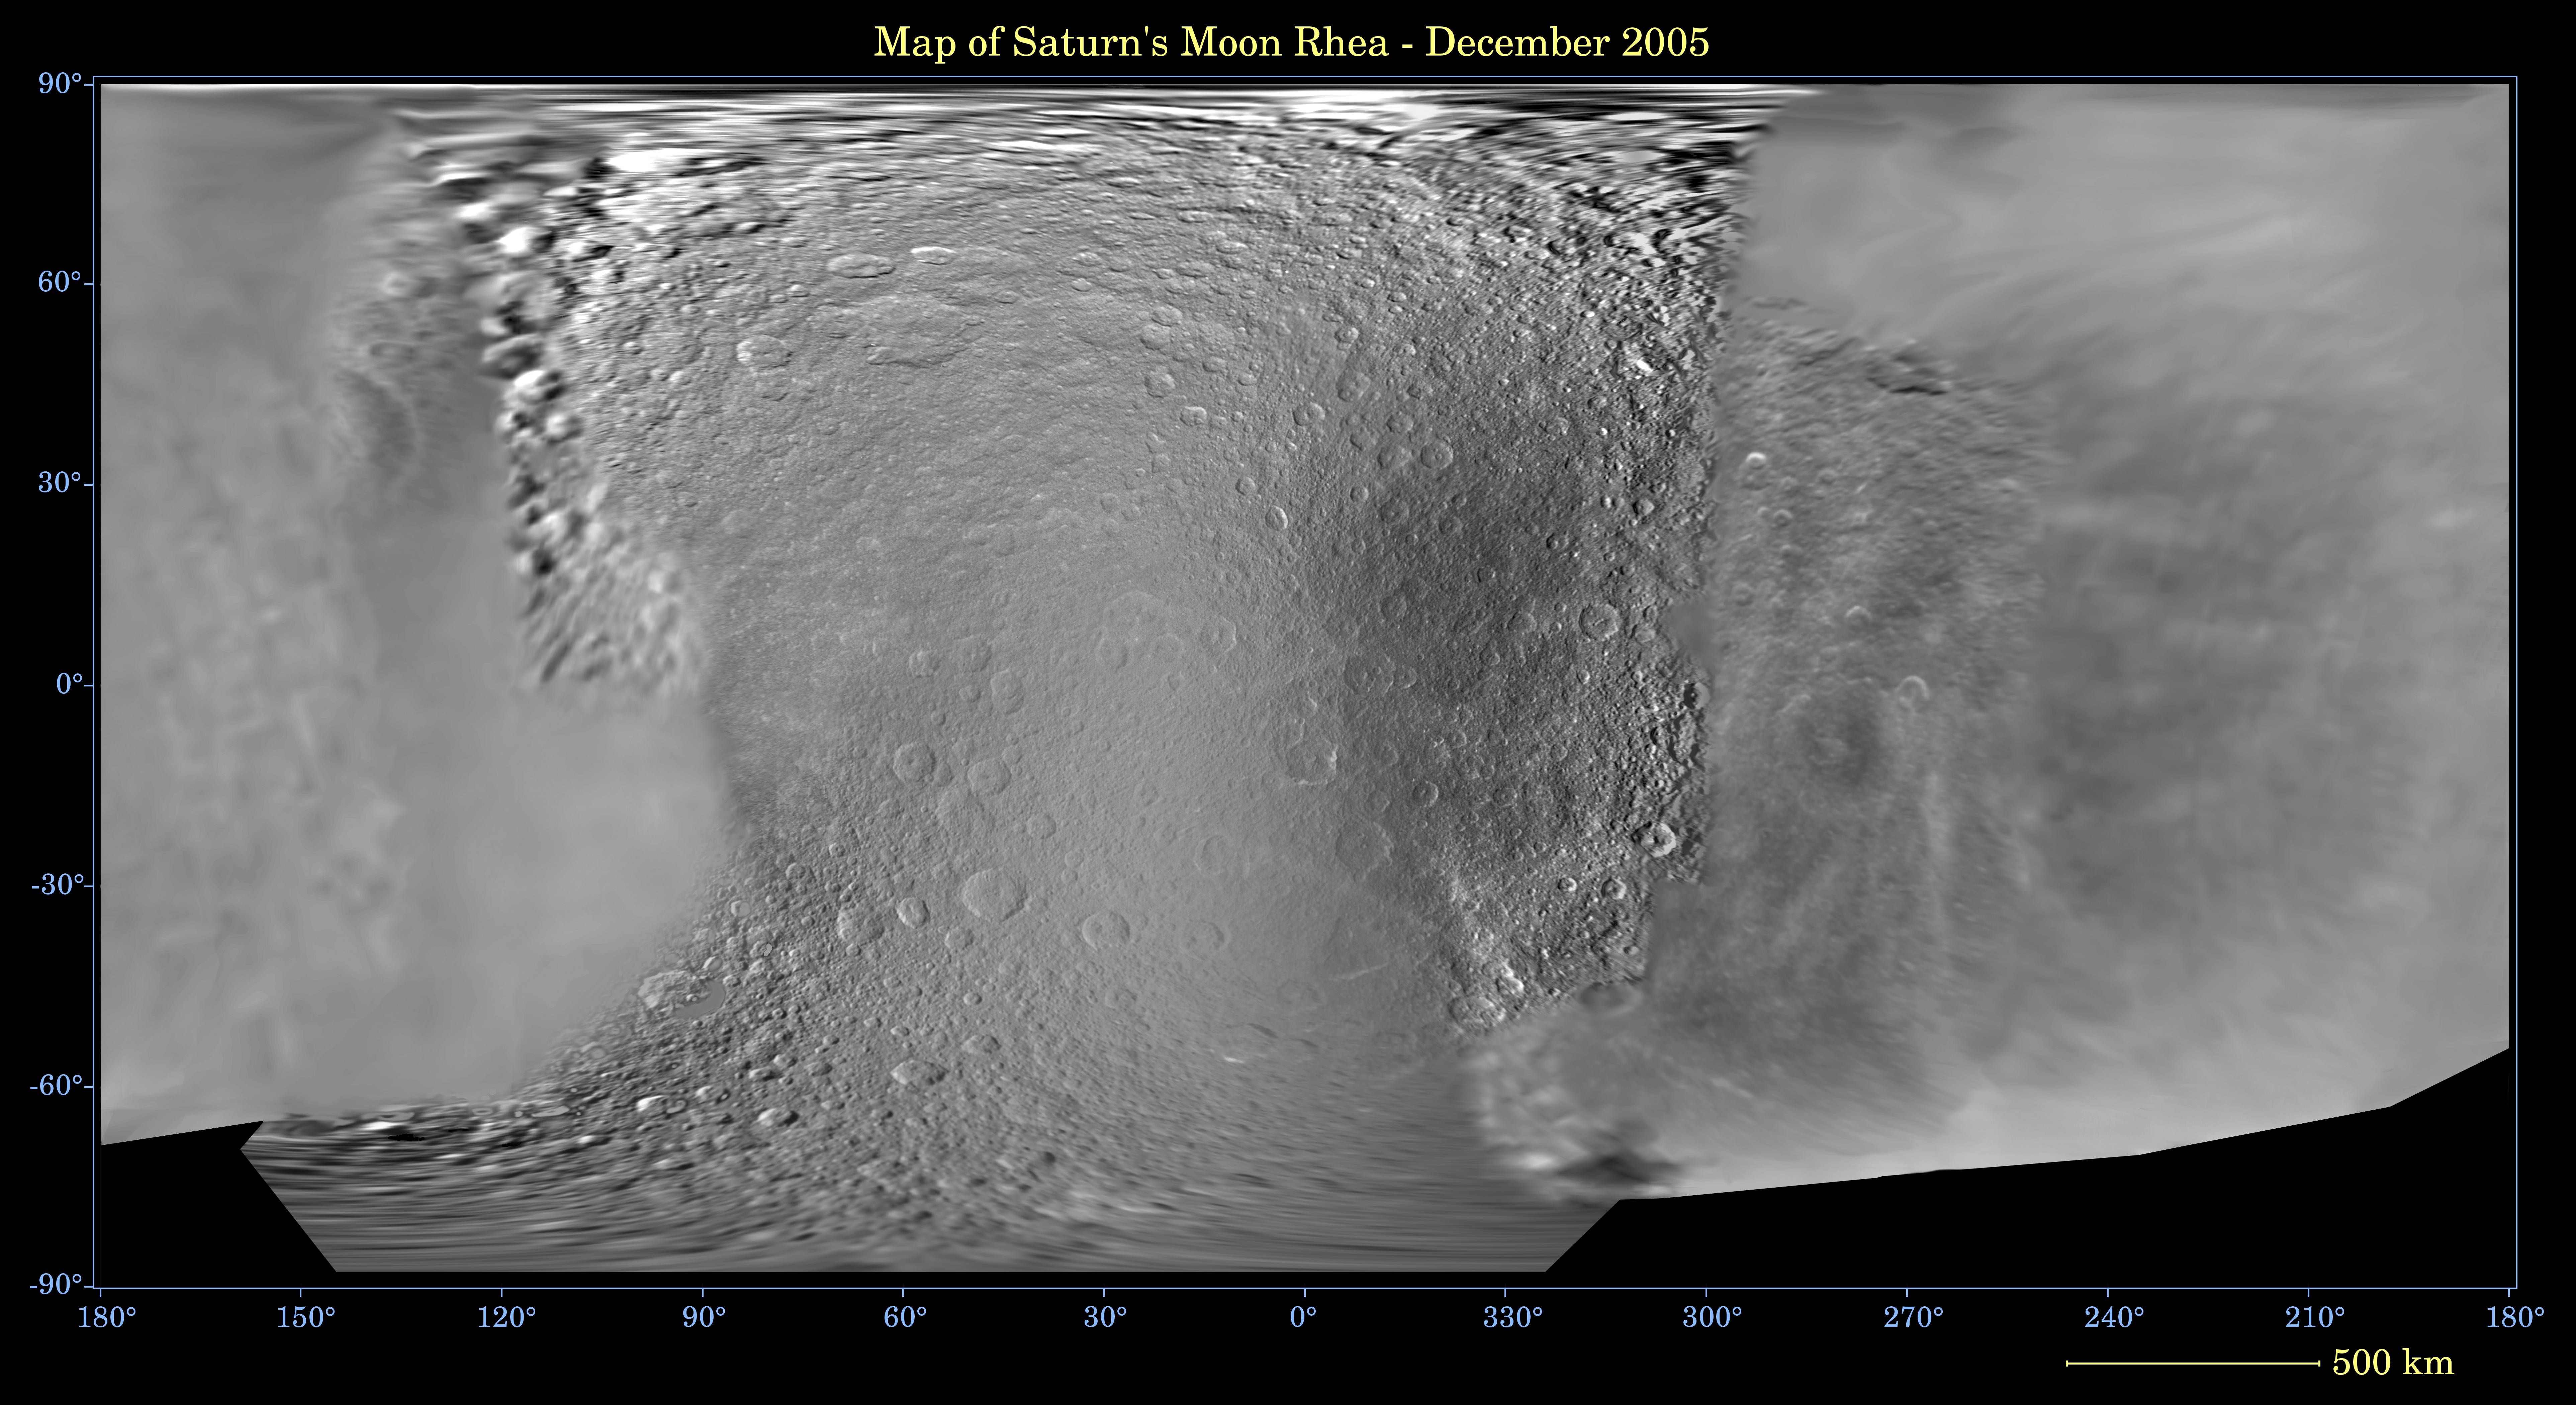

Map of Rhea — December 2005

This global digital map of Saturn’s moon Rhea was created using data taken during Cassini and Voyager spacecraft flybys. The map is an equidistant projection and has a scale of 667 meters (2,188 feet) per pixel.

The mean radius of Rhea used for projection of this map is 764 kilometers (475 miles). The resolution of the map is 20 pixels per degree.

The Cassini-Huygens mission is a cooperative project of NASA, the European Space Agency and the Italian Space Agency. The Jet Propulsion Laboratory, a division of the California Institute of Technology in Pasadena, manages the mission for NASA’s Science Mission Directorate, Washington, D.C. The Cassini orbiter and its two onboard cameras were designed, developed and assembled at JPL. The imaging operations center is based at the Space Science Institute in Boulder, Colo.

Credit: NASA/JPL/Space Science Institute